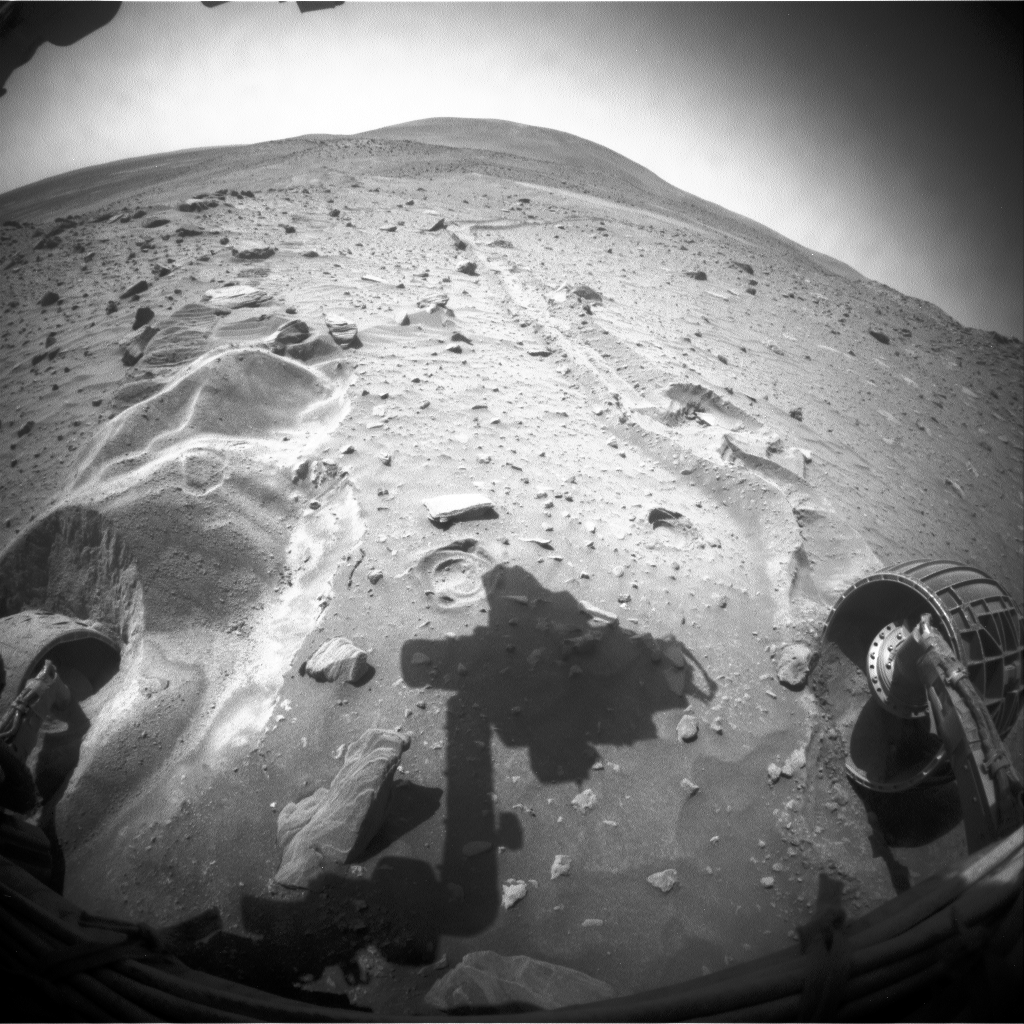

Movement from Spirit’s Third Extrication Drive

This blink comparison aids evaluation of a drive by NASA’s Mars Exploration Rover Spirit during the rover’s 2,092nd Martian day, or sol (Nov. 21, 2009). This was the third drive commanded by the rover team in an effort to extricate Spirit from loose sand where the rover became embedded in April 2009.

The two wide-angle views shown one after the other in this comparison come from the right-side eye of Spirit’s front hazard-avoidance camera, one taken on Sol 2090 (Nov. 17) after the last drive prior to Sol 2092, and the other taken after the drive on Sol 2092. The most obvious change is in the position of the shadow of the rover arm, a change unrelated to the rover’s movement during the drive. The shadow is farther to the left in the “before” (Sol 2090) image than on the “after” (Sol 2092) image.

The view is looking northward. In the “after” image, the near face of a mound of sand in front of Spirit’s left-front wheel has eroded slightly northward, and some of the material that slid down that face can be seen slumped against the front of the wheel. Spirit experienced a wheel stall with the right rear wheel during the second step of the two-step drive on Sol 2092.

The rover team began commanding extrication drives in November after months of Earthbound testing and analysis to develop a strategy for attempting to drive Spirit out of this soft-soil site, called “Troy.” The extrication drives are expected to make slow, if any, progress in coming weeks, and the probability of success in escaping from Troy is uncertain.

Credit: NASA/JPL-Caltech